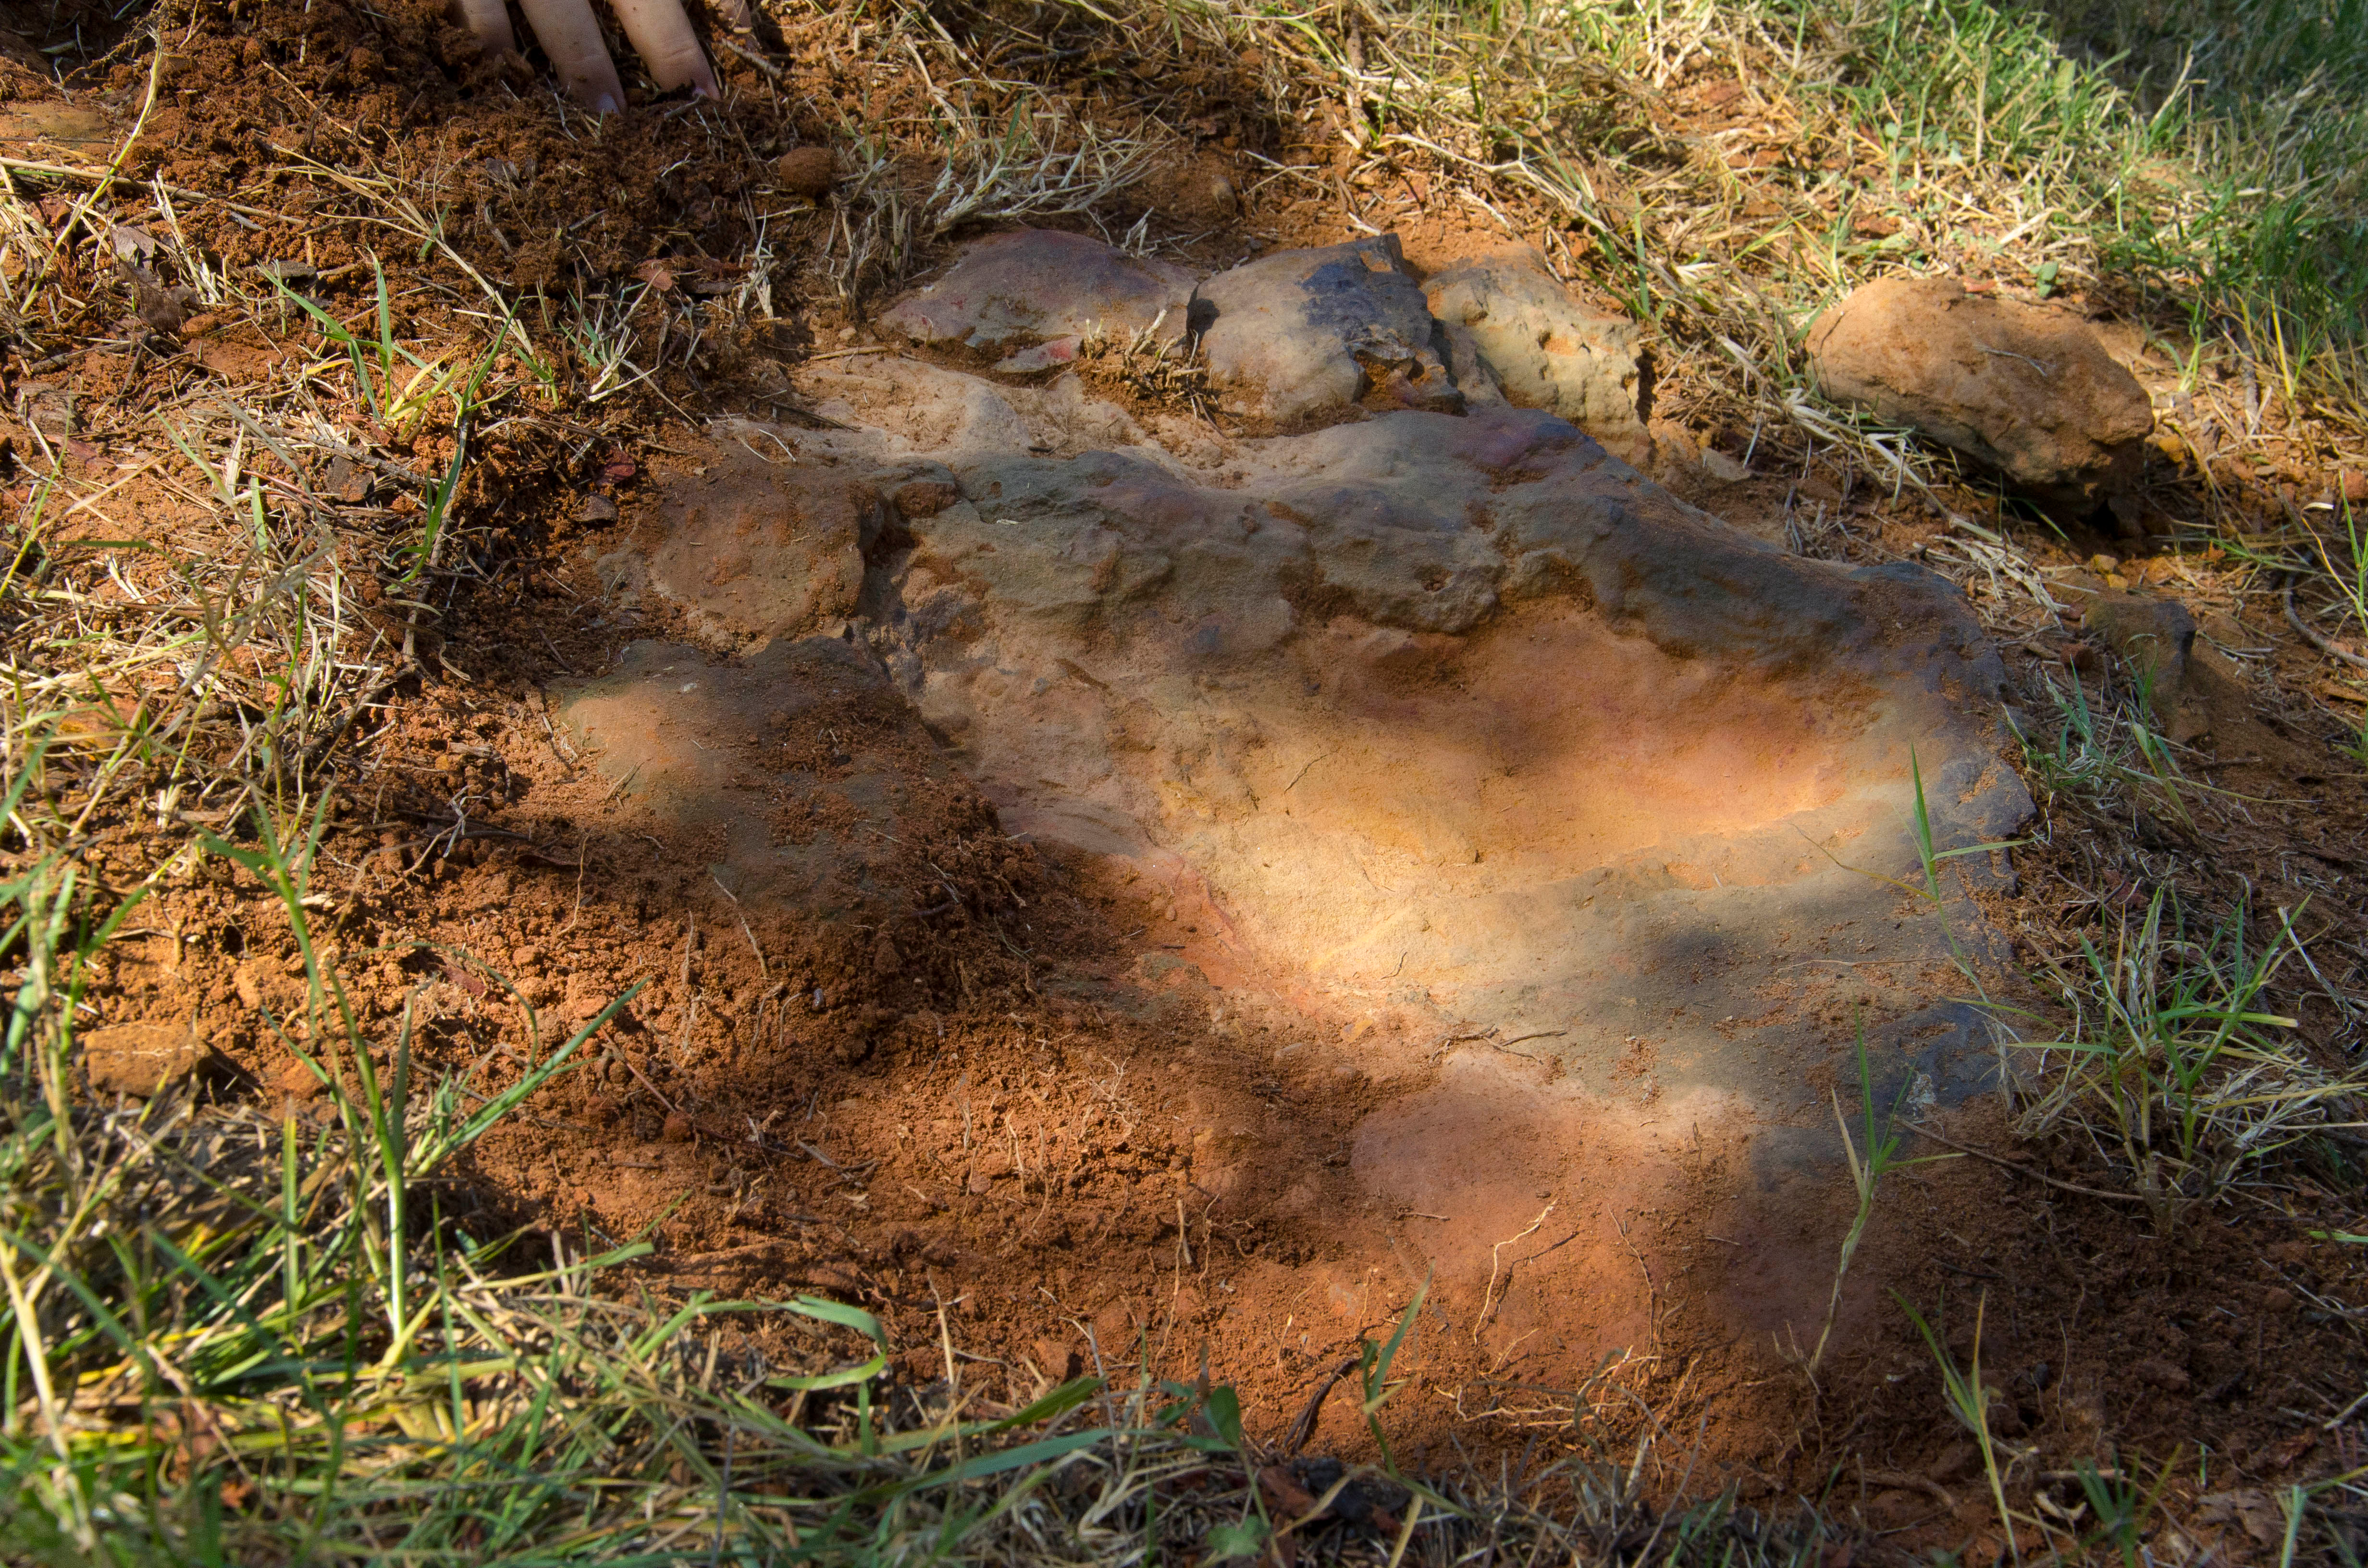

Nodosaur Footprint Verified

This imprint shows the right rear foot of a nodosaur - a low-slung, spiny leaf-eater - apparently moving in haste as the heel did not fully settle in the cretaceous mud, according to dinosaur tracker Ray Stanford. It was found recently on NASA's Goddard Space Flight Center campus and is being preserved for study.

Credit: NASA/GSFC/Rebecca Roth